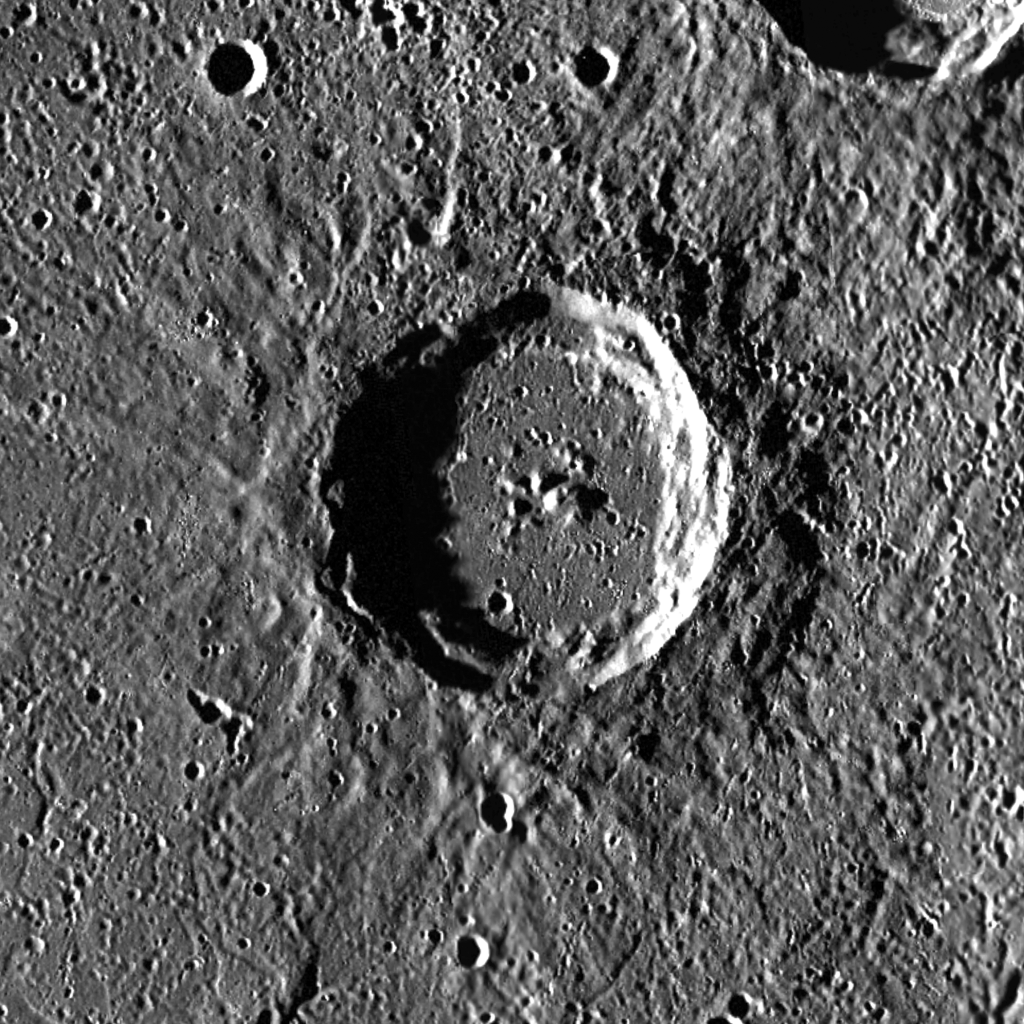

$120 Million Buys an Awful Lot of Crater

This image is a portion of the MDIS global mosaic basemap that was acquired during MESSENGER’s first year in orbit. The scene shows a dramatic close-up of Munch crater, named for the Norwegian impressionist painter, printmaker, and draftsman Edvard Munch (1863-1944). On Wednesday, May 2nd 2012, one of four versions of Munch’s famous 1895 pastel The Scream sold at auction for $119.9 million, becoming one of the most expensive pieces of artwork in the world.

Munch crater is situated within the Caloris basin, the youngest large impact basin on Mercury. The floor of Caloris has been flooded with volcanic flows. The ejecta blanket surrounding Munch contains dark material that originated at depth and was excavated by the Munch-forming impact. This dark material may correspond to rock types — termed lithologies — that are mineralogically distinct from those we see on the surface.

Date Created: February 10, 2012
Instrument: Mercury Dual Imaging System (MDIS)
Latitude Range: 39.2° N to 42.1° N
Longitude Range: 150.6° E to 155.3° E
Resolution: 140 meters/pixel
Scale: Munch crater is 58 km (36 mi.) in diameter
Projection: Azimuthal equidistant

The MESSENGER spacecraft is the first ever to orbit the planet Mercury, and the spacecraft’s seven scientific instruments and radio science investigation are unraveling the history and evolution of the Solar System’s innermost planet. Visit the Why Mercury? section of this website to learn more about the key science questions that the MESSENGER mission is addressing. During the one-year primary mission, MDIS acquired 88,746 images and extensive other data sets. MESSENGER is now in a year-long extended mission, during which plans call for the acquisition of more than 80,000 additional images to support MESSENGER’s science goals.

These images are from MESSENGER, a NASA Discovery mission to conduct the first orbital study of the innermost planet, Mercury. For information regarding the use of images, see the MESSENGER image use policy.

Credit: NASA/Johns Hopkins University Applied Physics Laboratory/Carnegie Institution of Washington